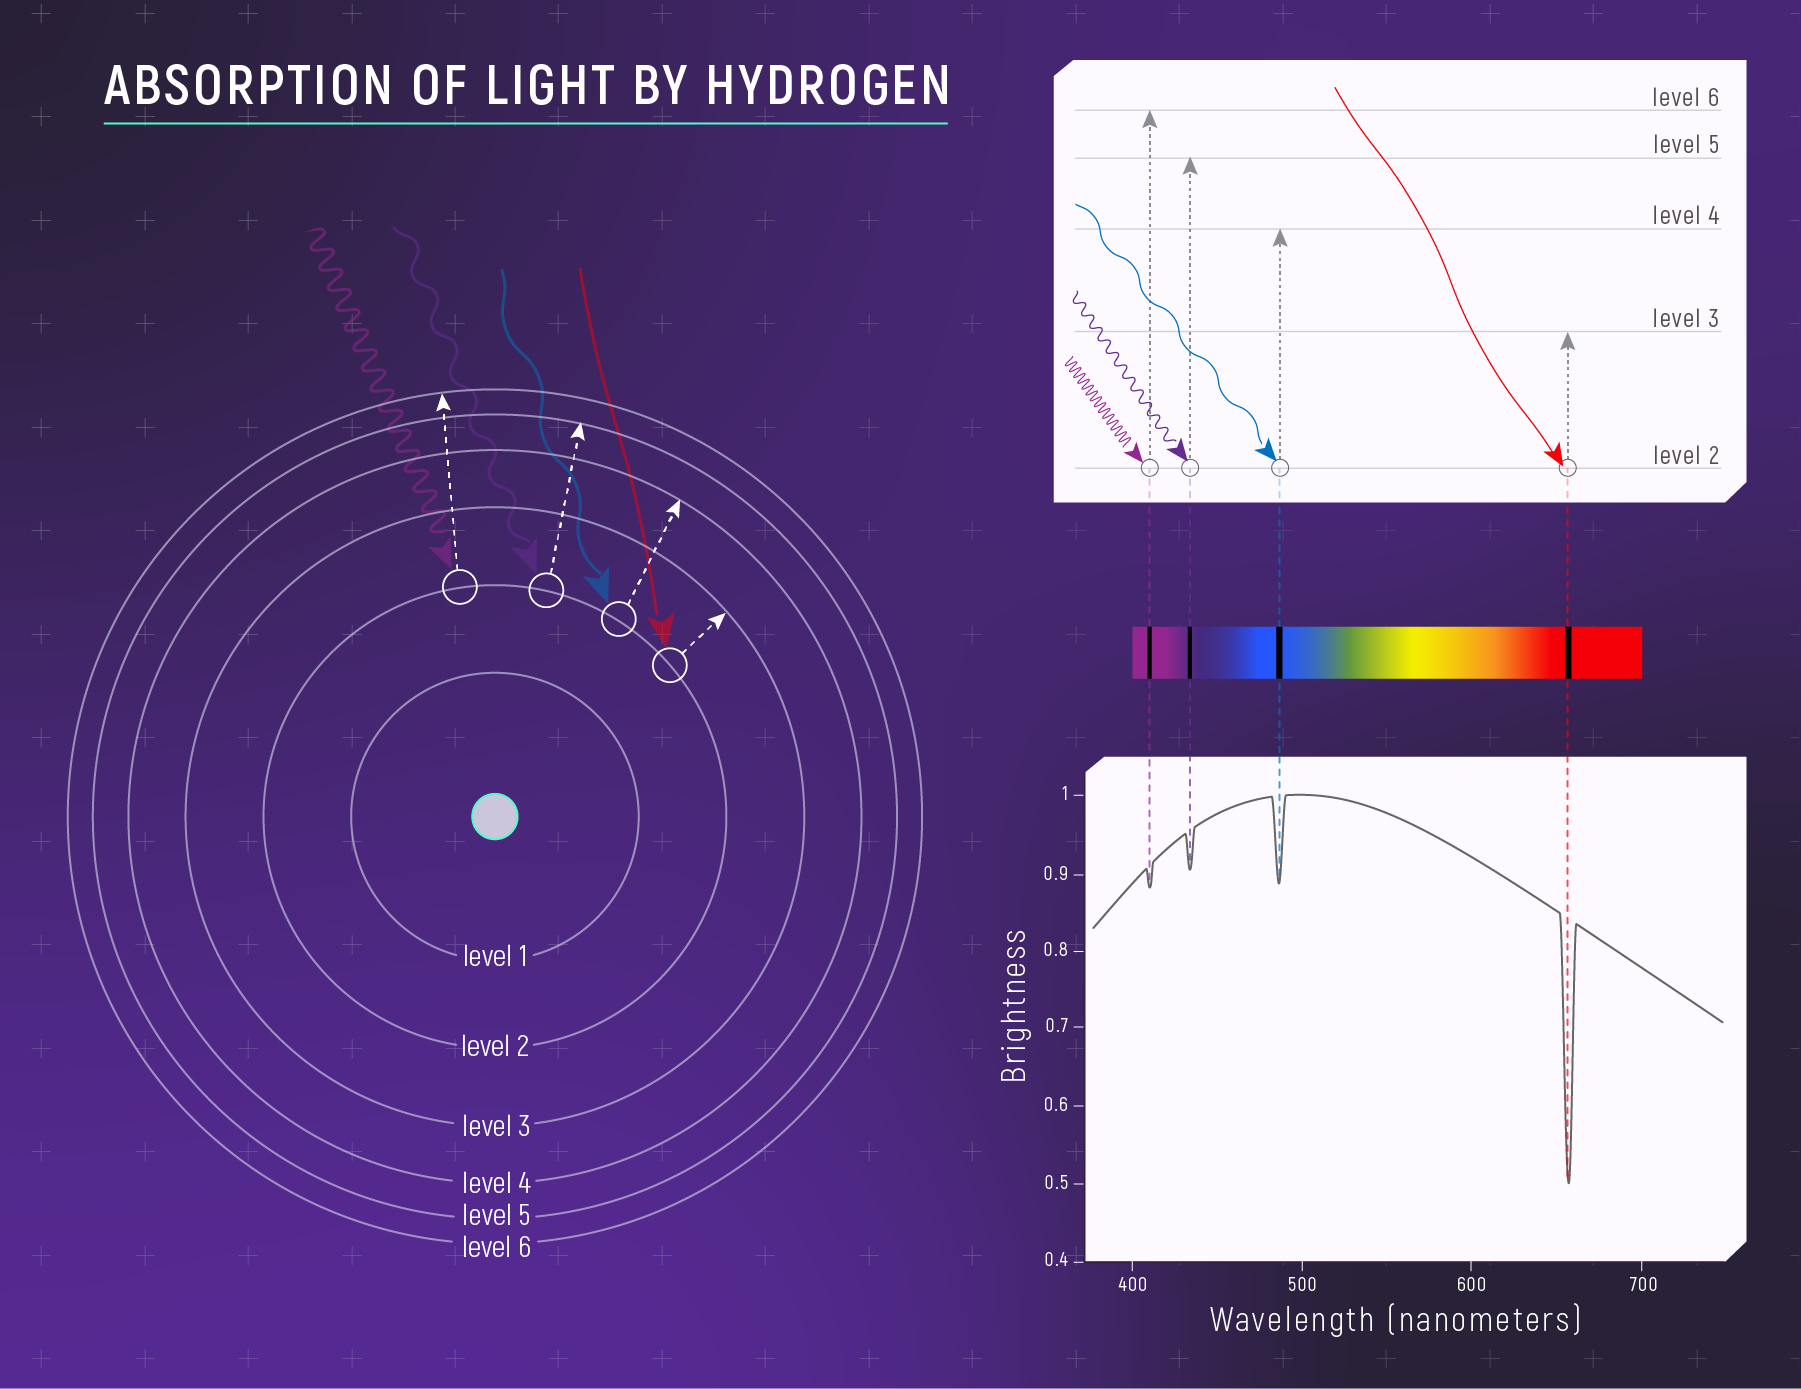

Absorption of Light by Hydrogen

The relationship between a hydrogen atom and its absorption spectrum. (Left) A simple model of a hydrogen atom showing four of the many possible “jumps” the electron could make when it absorbs light. (Right) The relationship between the electron jumps and the specific wavelengths of light that the atom absorbs. An electron jumps from one energy level to another only when it absorbs a very specific wavelength of light (i.e., when it absorbs a photon with a specific energy). The shorter the wavelength, the higher the energy, and the greater the jump. Wavelengths that are absorbed appear as black lines in the spectrum. This illustration shows a set of jumps that correspond to absorption of visible wavelengths (the Balmer Series).

Credit: Illustration: NASA, ESA, CSA, Leah Hustak (STScI)